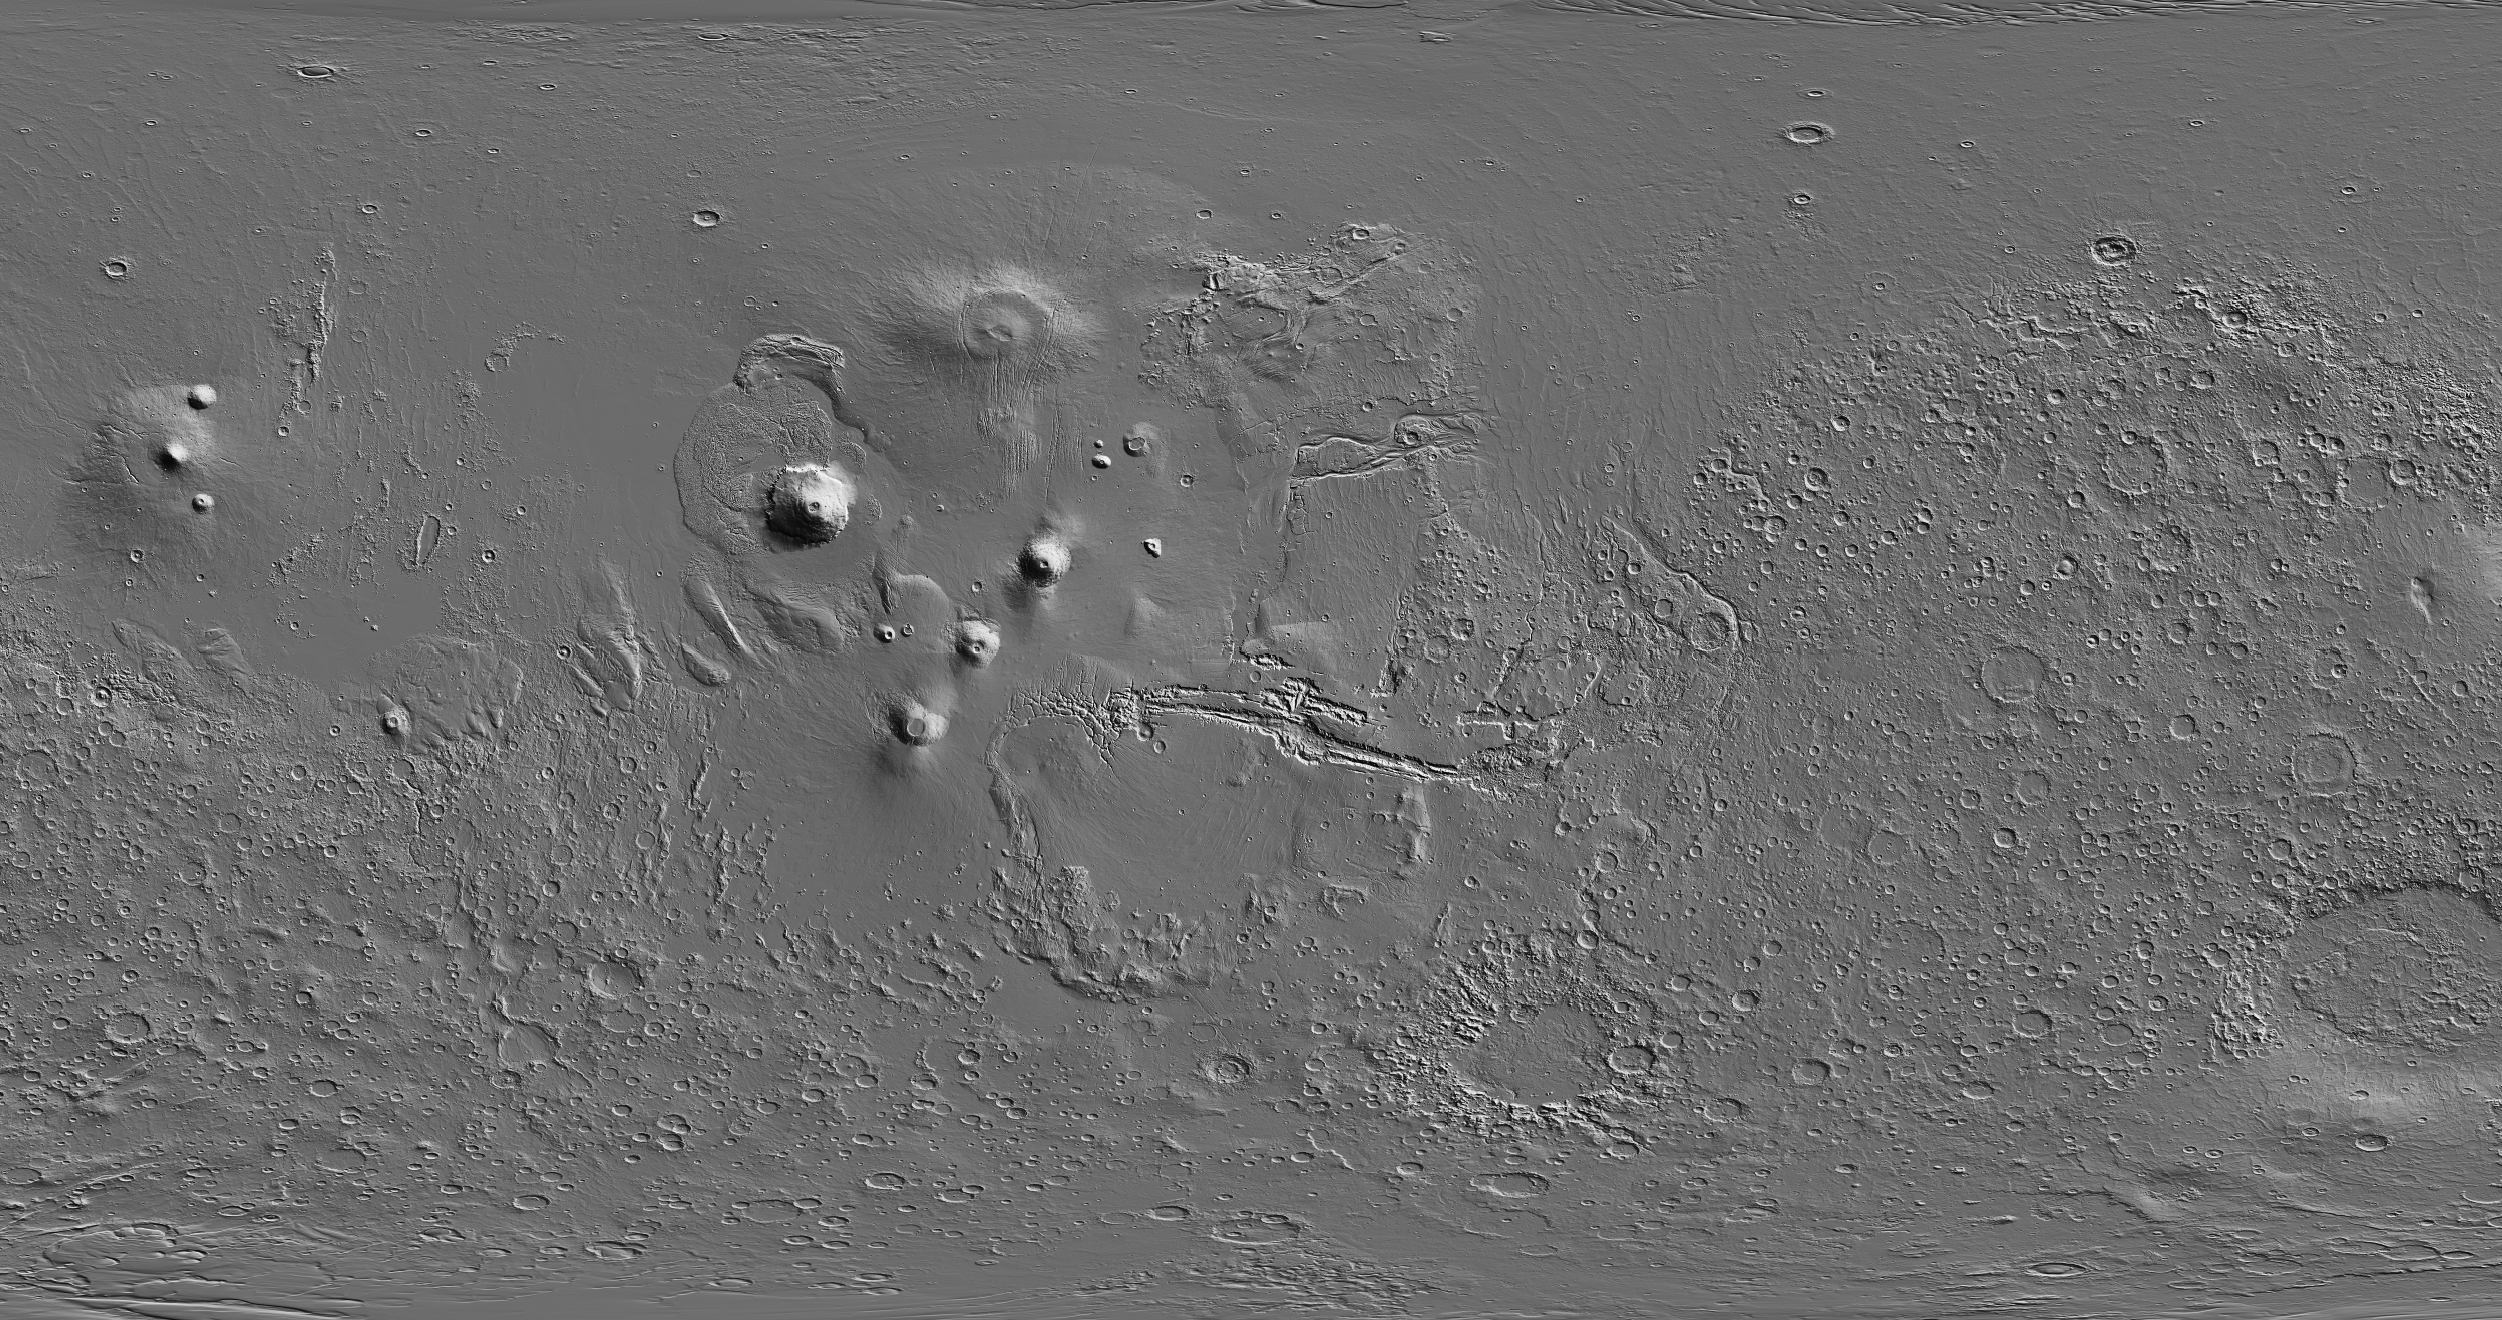

Global View of Mars Topography

Annotated Version

This global map of Mars is based on topographical information collected by the Mars Orbiter Laser Altimeter instrument on NASA’s Mars Global Surveyor orbiter. Illumination is from the upper right. The image width is approximately 18,000 kilometers (11,185 miles). Candor Chasma forms part of the large Martian canyon system named Valles Marineris. The location of Southwest Candor Chasma is indicated in the annotated version.

Credit: NASA/JPL-Caltech